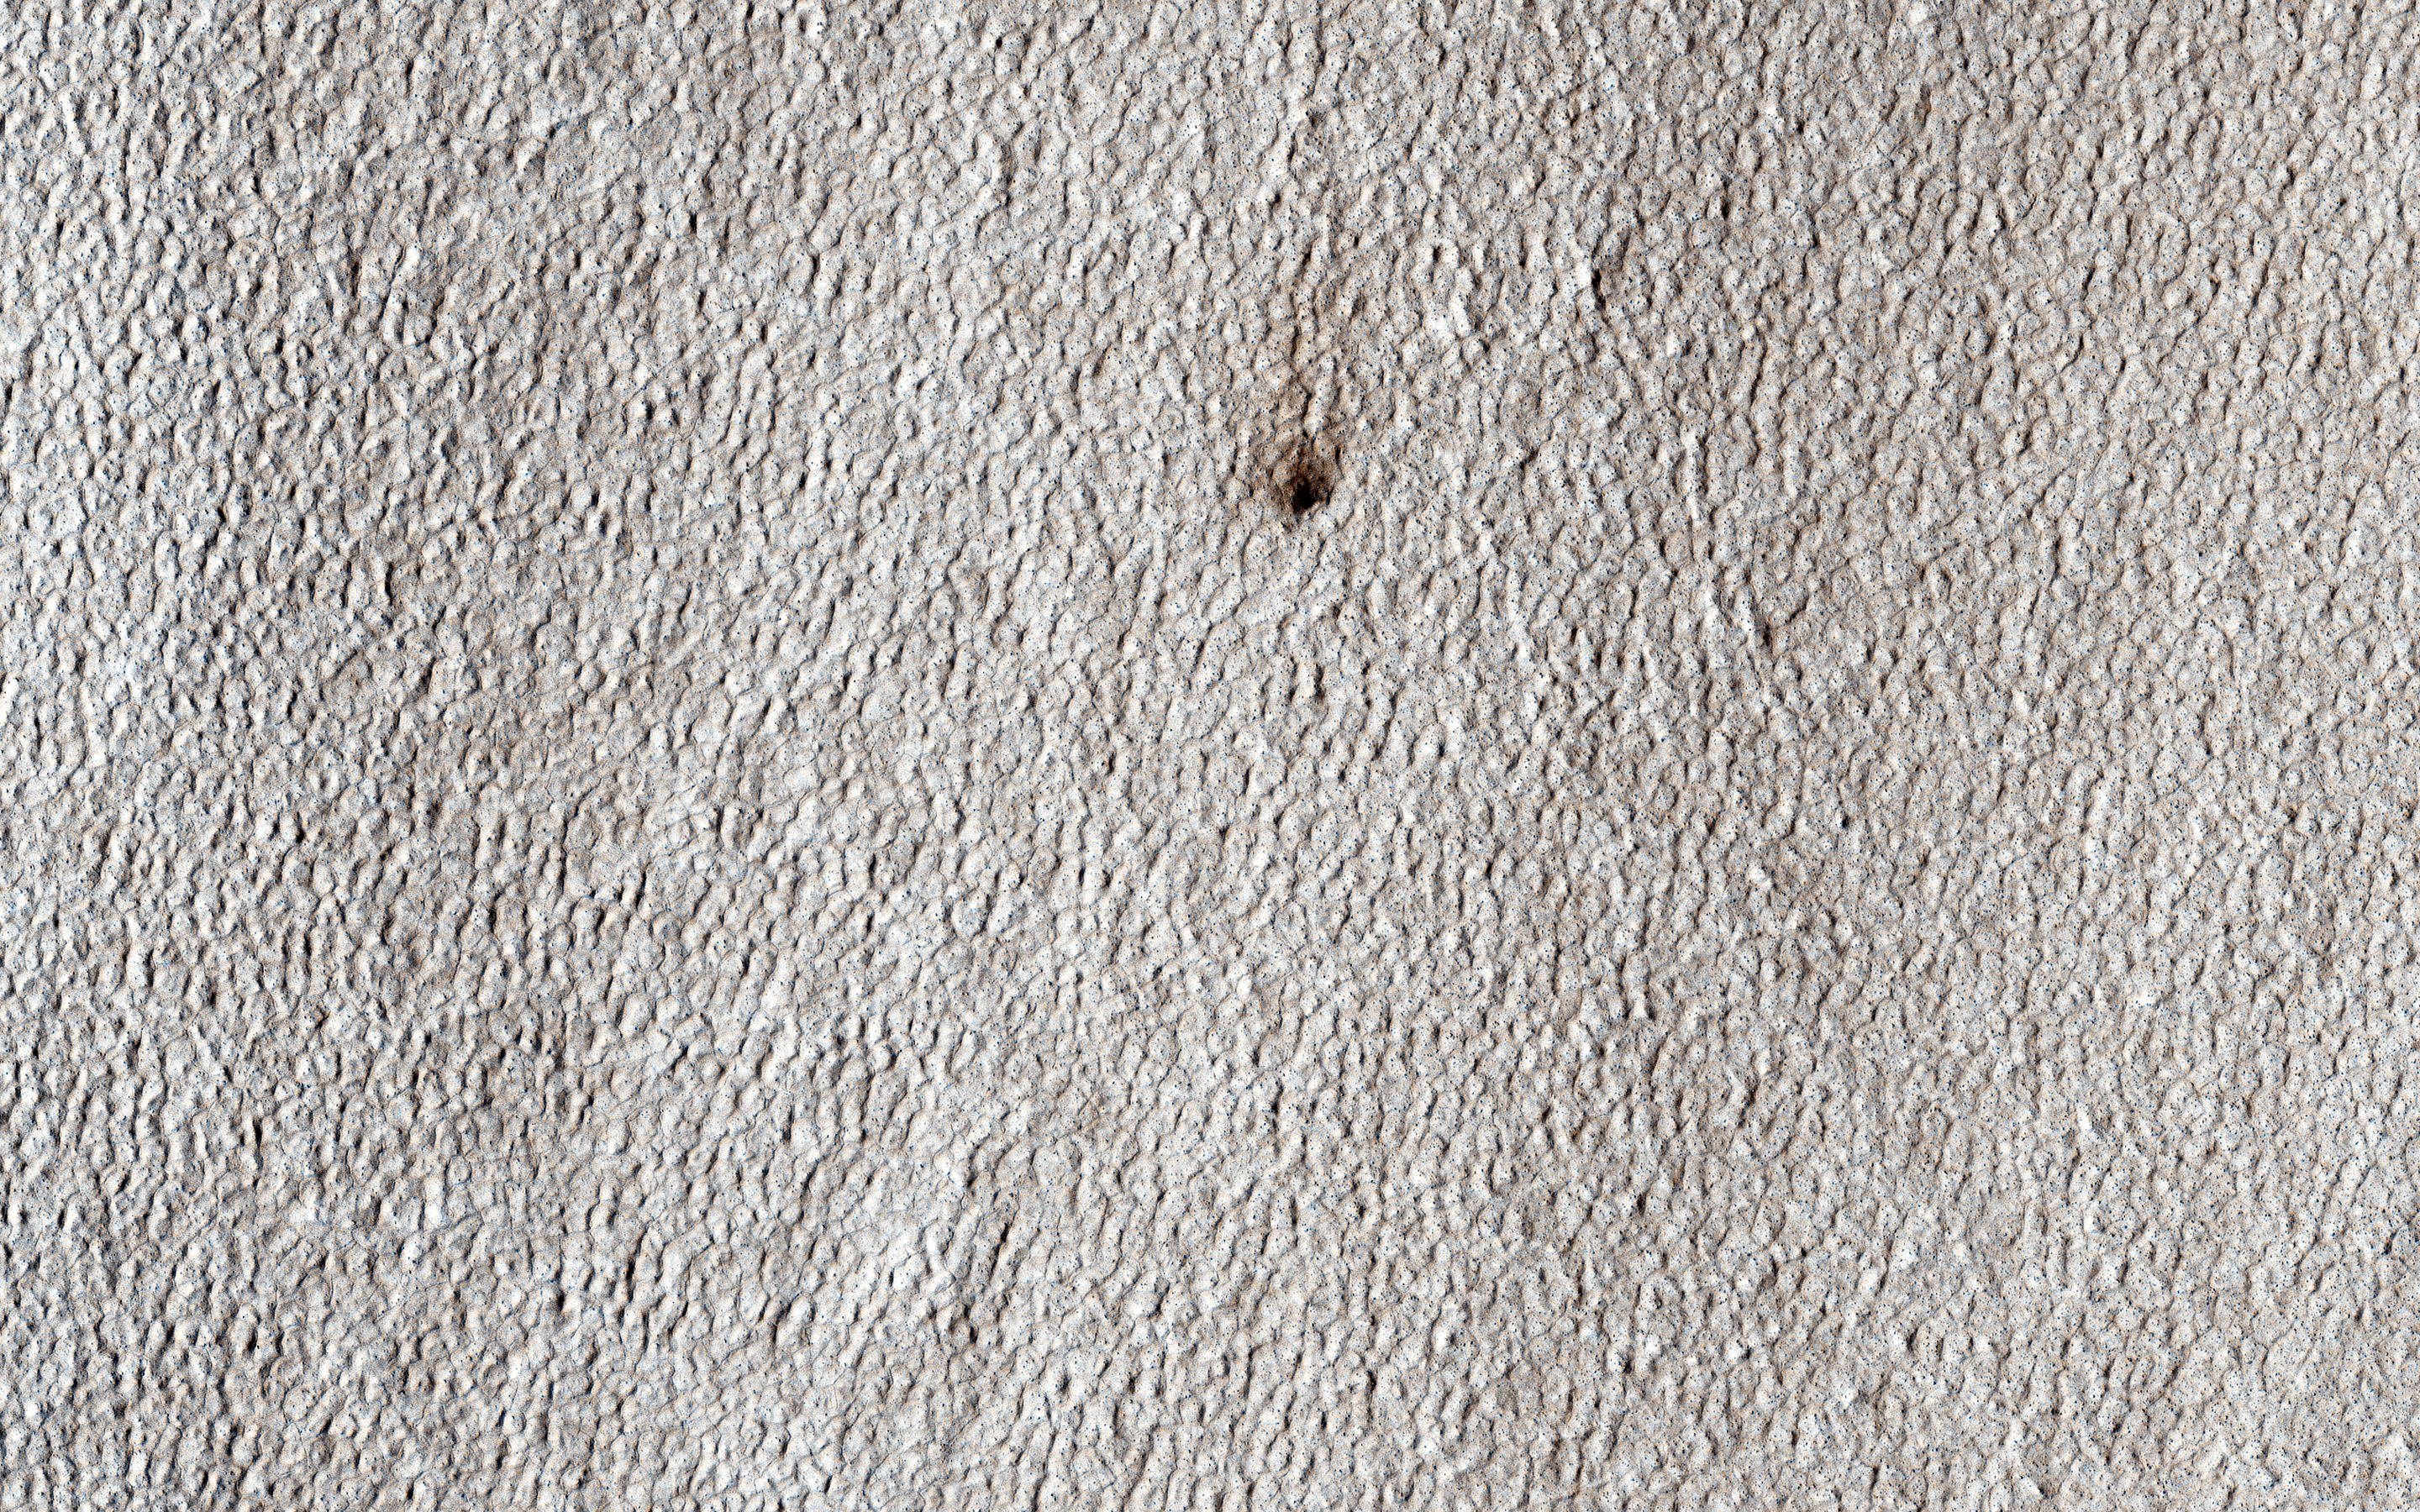

Looking for Ice

One of MRO’s ongoing campaigns is a search for new impact craters. At high latitudes, such craters often expose ice, which appears bright in HiRISE enhanced-color images. This image was targeted to look at a candidate new crater on a lobate apron. Such aprons are often ice-rich, but the crater shows no bright material that would indicate ice.

Why not? The most likely reason is that the crater simply didn’t dig deeply enough. This crater is barely visible with HiRISE, and probably only excavated down to 10 centimeters or so. At this latitude, ice is often much deeper, first appearing tens of centimeters (a foot or more) below the surface. Near the poles, colder temperatures cause ice to be shallower, as NASA’s Phoenix mission discovered in 2008.

The University of Arizona, Tucson, operates HiRISE, which was built by Ball Aerospace & Technologies Corp., Boulder, Colo. NASA’s Jet Propulsion Laboratory, a division of the California Institute of Technology in Pasadena, manages the Mars Reconnaissance Orbiter Project for NASA’s Science Mission Directorate, Washington.

Credit: NASA/JPL-Caltech/Univ. of Arizona